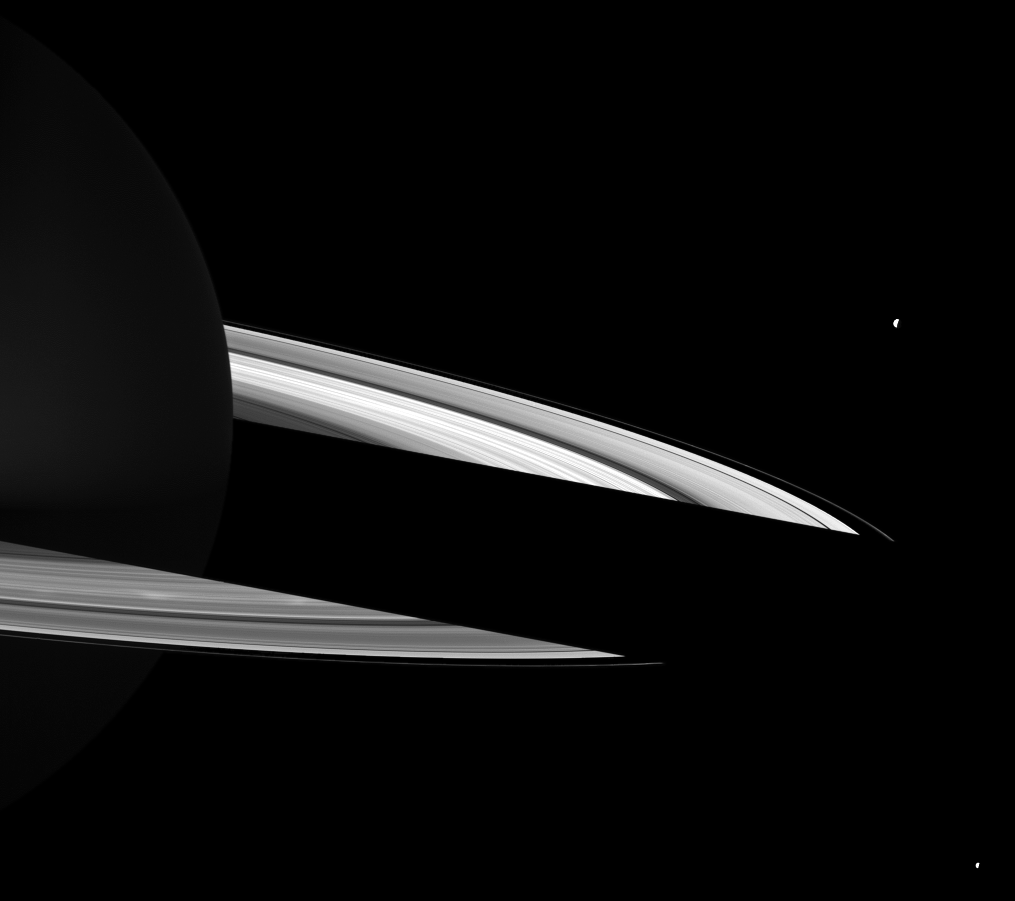

Spokes Before Night

Bright spokes can be seen on Saturn’s B ring just in front of the shadow cast on the rings on the night side of the planet in this Cassini spacecraft image.

The spokes are on the left of the image. See PIA12605 to learn more. Saturn’s moon Tethys (1,062 kilometers, or 660 miles across) can be seen in the upper right of the image. The moon Enceladus (504 kilometers, or 313 miles across) is visible in the lower right. Both moons are overexposed.

This view looks toward the northern, sunlit side of the rings from about 8 degrees above the ringplane.

The image was taken in visible green light with the Cassini spacecraft wide-angle camera on May 30, 2010. The view was obtained at a distance of approximately 1.9 million kilometers (1.2 million miles) from Saturn and at a sun-Saturn-spacecraft, or phase, angle of 104 degrees. Image scale is 110 kilometers (68 miles) per pixel.

The Cassini-Huygens mission is a cooperative project of NASA, the European Space Agency and the Italian Space Agency. The Jet Propulsion Laboratory, a division of the California Institute of Technology in Pasadena, manages the mission for NASA’s Science Mission Directorate, Washington, D.C. The Cassini orbiter and its two onboard cameras were designed, developed and assembled at JPL. The imaging operations center is based at the Space Science Institute in Boulder, Colo.

Credit: NASA/JPL/Space Science Institute